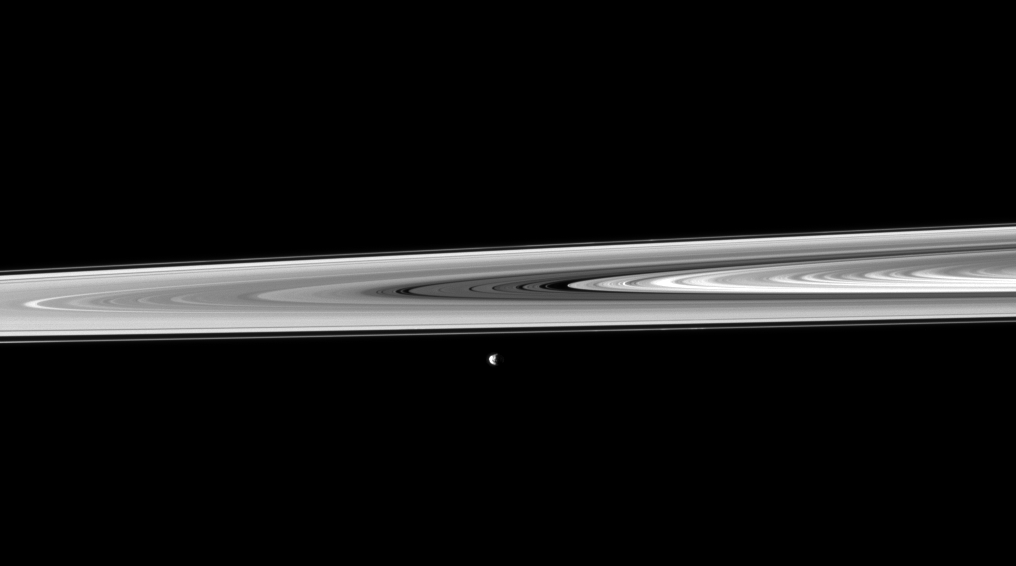

Rings and Janus

Janus, passing between the rings and Cassini, poses for a snapshot taken by the spacecraft’s narrow-angle camera.

In this image, Janus (179 kilometers, or 111 miles across) is closer to Cassini than are the rings. This view looks toward the northern, sunlit side of the rings from just above the ringplane. Janus has been brightened by a factor of 1.5 relative to the rings.

The image was taken in visible light with the Cassini spacecraft narrow-angle camera on Nov. 28, 2009. The view was acquired at a distance of approximately 2.3 million kilometers (1.4 million miles) from Janus. Image scale is 14 kilometers (9 miles) per pixel.

The Cassini-Huygens mission is a cooperative project of NASA, the European Space Agency and the Italian Space Agency. The Jet Propulsion Laboratory, a division of the California Institute of Technology in Pasadena, manages the mission for NASA’s Science Mission Directorate, Washington, D.C. The Cassini orbiter and its two onboard cameras were designed, developed and assembled at JPL. The imaging operations center is based at the Space Science Institute in Boulder, Colo.

Credit: NASA/JPL/Space Science Institute